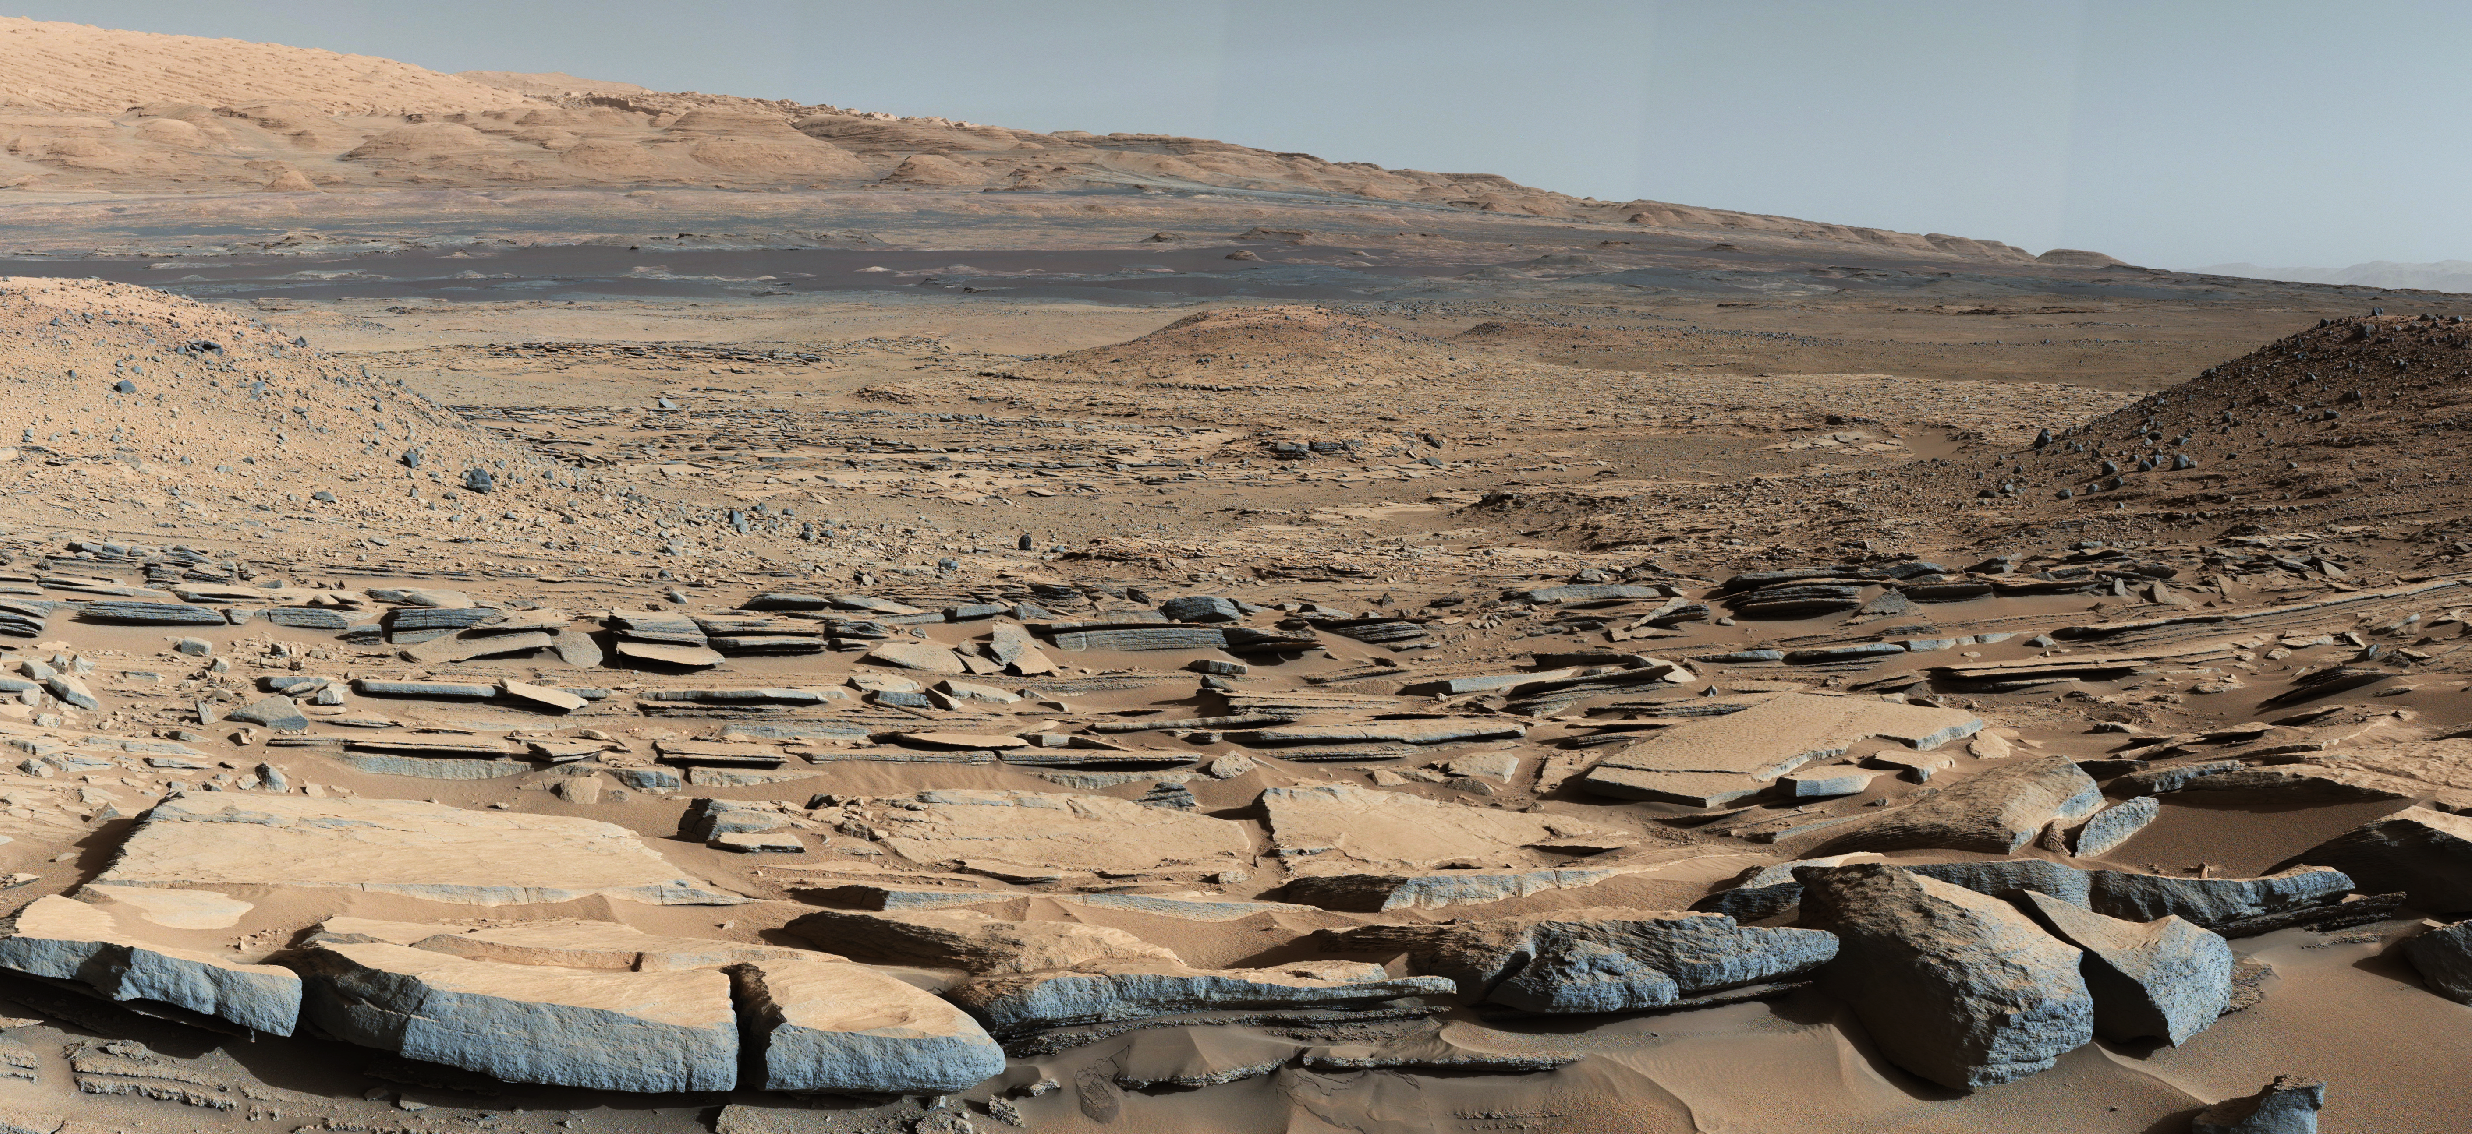

Strata at Base of Mount Sharp

A view from the “Kimberley” formation on Mars taken by NASA’s Curiosity rover. The strata in the foreground dip towards the base of Mount Sharp, indicating flow of water toward a basin that existed before the larger bulk of the mountain formed.

The colors are adjusted so that rocks look approximately as they would if they were on Earth, to help geologists interpret the rocks. This “white balancing” to adjust for the lighting on Mars overly compensates for the absence of blue on Mars, making the sky appear light blue and sometimes giving dark, black rocks a blue cast.

This image was taken by the Mast Camera (Mastcam) on Curiosity on the 580th Martian day, or sol, of the mission.

Malin Space Science Systems, San Diego, built and operates Curiosity’s Mastcam. NASA’s Jet Propulsion Laboratory, a division of the California Institute of Technology, Pasadena, built the rover and manages the project for NASA’s Science Mission Directorate, Washington.

Credit: NASA/JPL-Caltech/MSSS